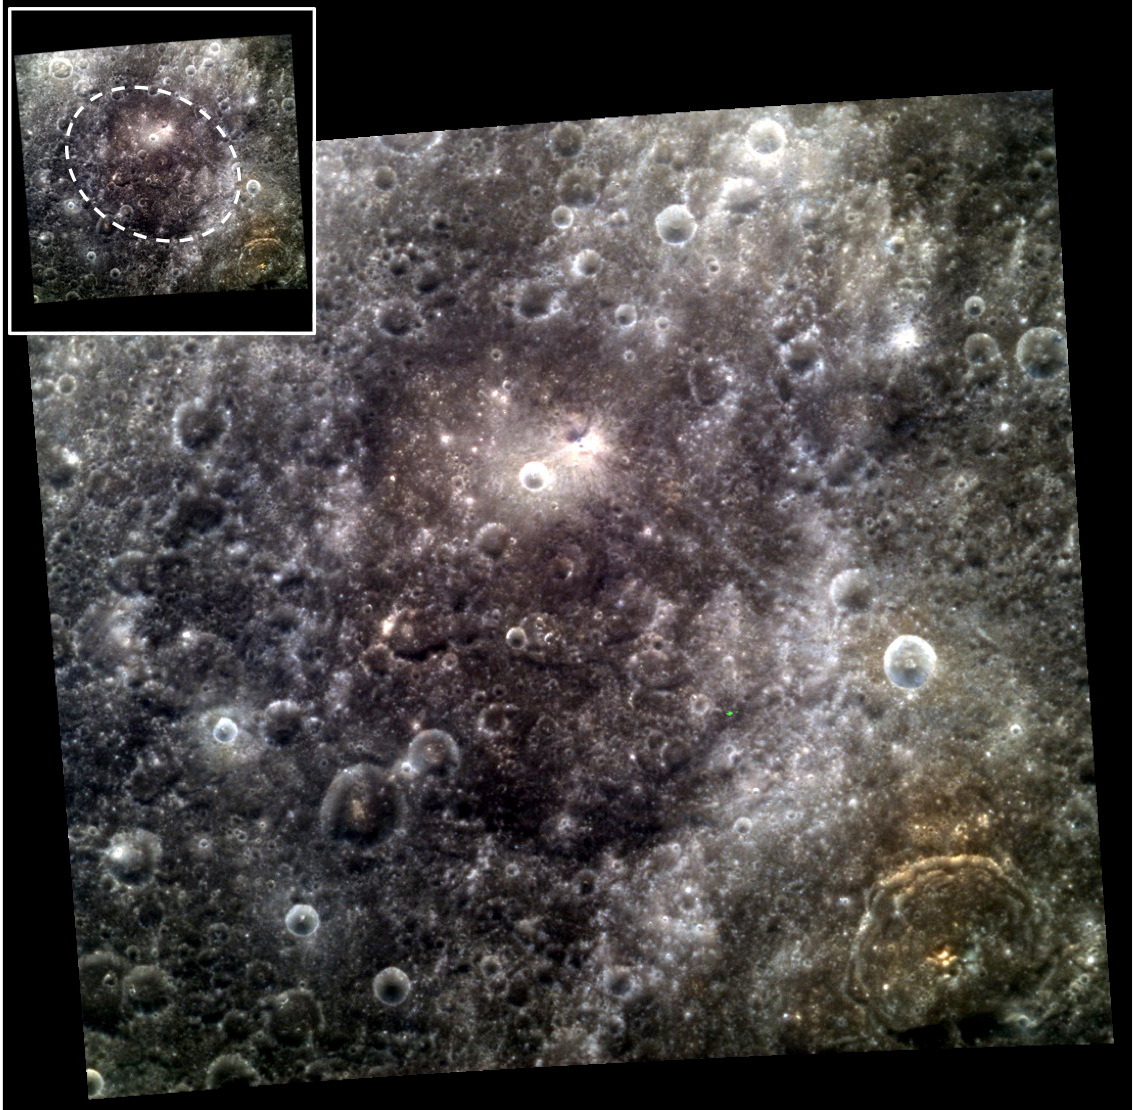

A Whale of a Crater

The center of this image is dominated by Melville crater, named for American writer Herman Melville (1819-1891). Melville (about 146 km or 91 mi. in diameter) is somewhat elongated, and might represent an oblique impact or two impacts that happen to partially overlap. It is a relatively old crater, one that has been heavily eroded by subsequent impacts. This erosion has partially obscured its rim, the approximate location of which is shown by the dashed line in the inset.

The northern third of Melville’s floor has a higher reflectance and a somewhat redder color than the darker, more bluish material toward the south. Melville’s north-central floor contains a younger crater, about 6 km (4 mi.) in diameter, which has a bright rim. Just to its NW lies a smaller crater with bright rays.

Herman Melville worked as a merchant sailor and on whaling ships early in his life. His most famous novel is Moby Dick, published in 1851. He also wrote short fiction and poetry.

This image was acquired as a high-resolution targeted color observation. Targeted color observations are images of a small area on Mercury’s surface at resolutions higher than the 1-kilometer/pixel 8-color base map. During MESSENGER’s one-year primary mission, hundreds of targeted color observations were obtained. During MESSENGER’s extended mission, high-resolution targeted color observations are more rare, as the 3-color base map covered Mercury’s northern hemisphere with the highest-resolution color images that are possible.

Date acquired: March 06, 2013
Image Mission Elapsed Time (MET): 4938281, 4938277, 4938273
Image ID: 3644965, 3644964, 3644963
Instrument: Wide Angle Camera (WAC) of the Mercury Dual Imaging System (MDIS)
WAC filters: 9, 7, 6 (996, 748, 433 nanometers) in red, green, and blue
Center Latitude: 21.90°
Center Longitude: 350.2° E
Resolution: 235 meters/pixel
Scale: The width of the image is about 240 km (149 mi.)
Incidence Angle: 22.0°
Emission Angle: 8.1°
Phase Angle: 28.0°
North is up in this image.

The MESSENGER spacecraft is the first ever to orbit the planet Mercury, and the spacecraft’s seven scientific instruments and radio science investigation are unraveling the history and evolution of the Solar System’s innermost planet. During the first two years of orbital operations, MESSENGER acquired over 150,000 images and extensive other data sets. MESSENGER is capable of continuing orbital operations until early 2015.

For information regarding the use of images, see the MESSENGER image use policy.

Credit: NASA/Johns Hopkins University Applied Physics Laboratory/Carnegie Institution of Washington